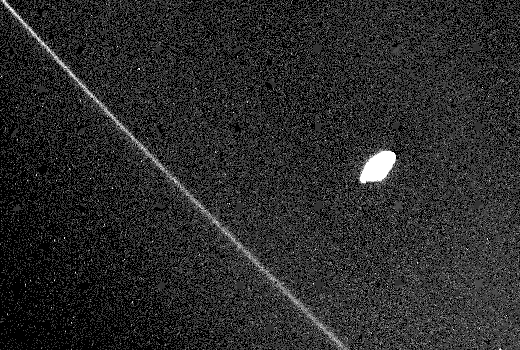

Saturn’s F-ring and Inner Satellite

Saturn’s F-ring and its inner shepherding satellite (1980S27) are pictured in this closeup Voyager 2 image acquired Aug. 25 from a range of 365,000 kilometers (227,000 miles). Features as small as 6 km. (3.7 mi.) across are visible. The satellite is elongated and irregular, with its longest axis pointing toward the center of Saturn (toward the upper right in this view). As seen here, the F-ring is thin and does not show the multiple, braided structure Voyager 1 saw last fall. Nor is there any indication of a band or kink in the ring at its closest point to the shepherd; such a feature would be consistent with some of the theories advanced on the formation of the braids. The Voyager project is managed for NASA by the Jet Propulsion Laboratory, Pasadena, Calif.

Credit: NASA/JPL